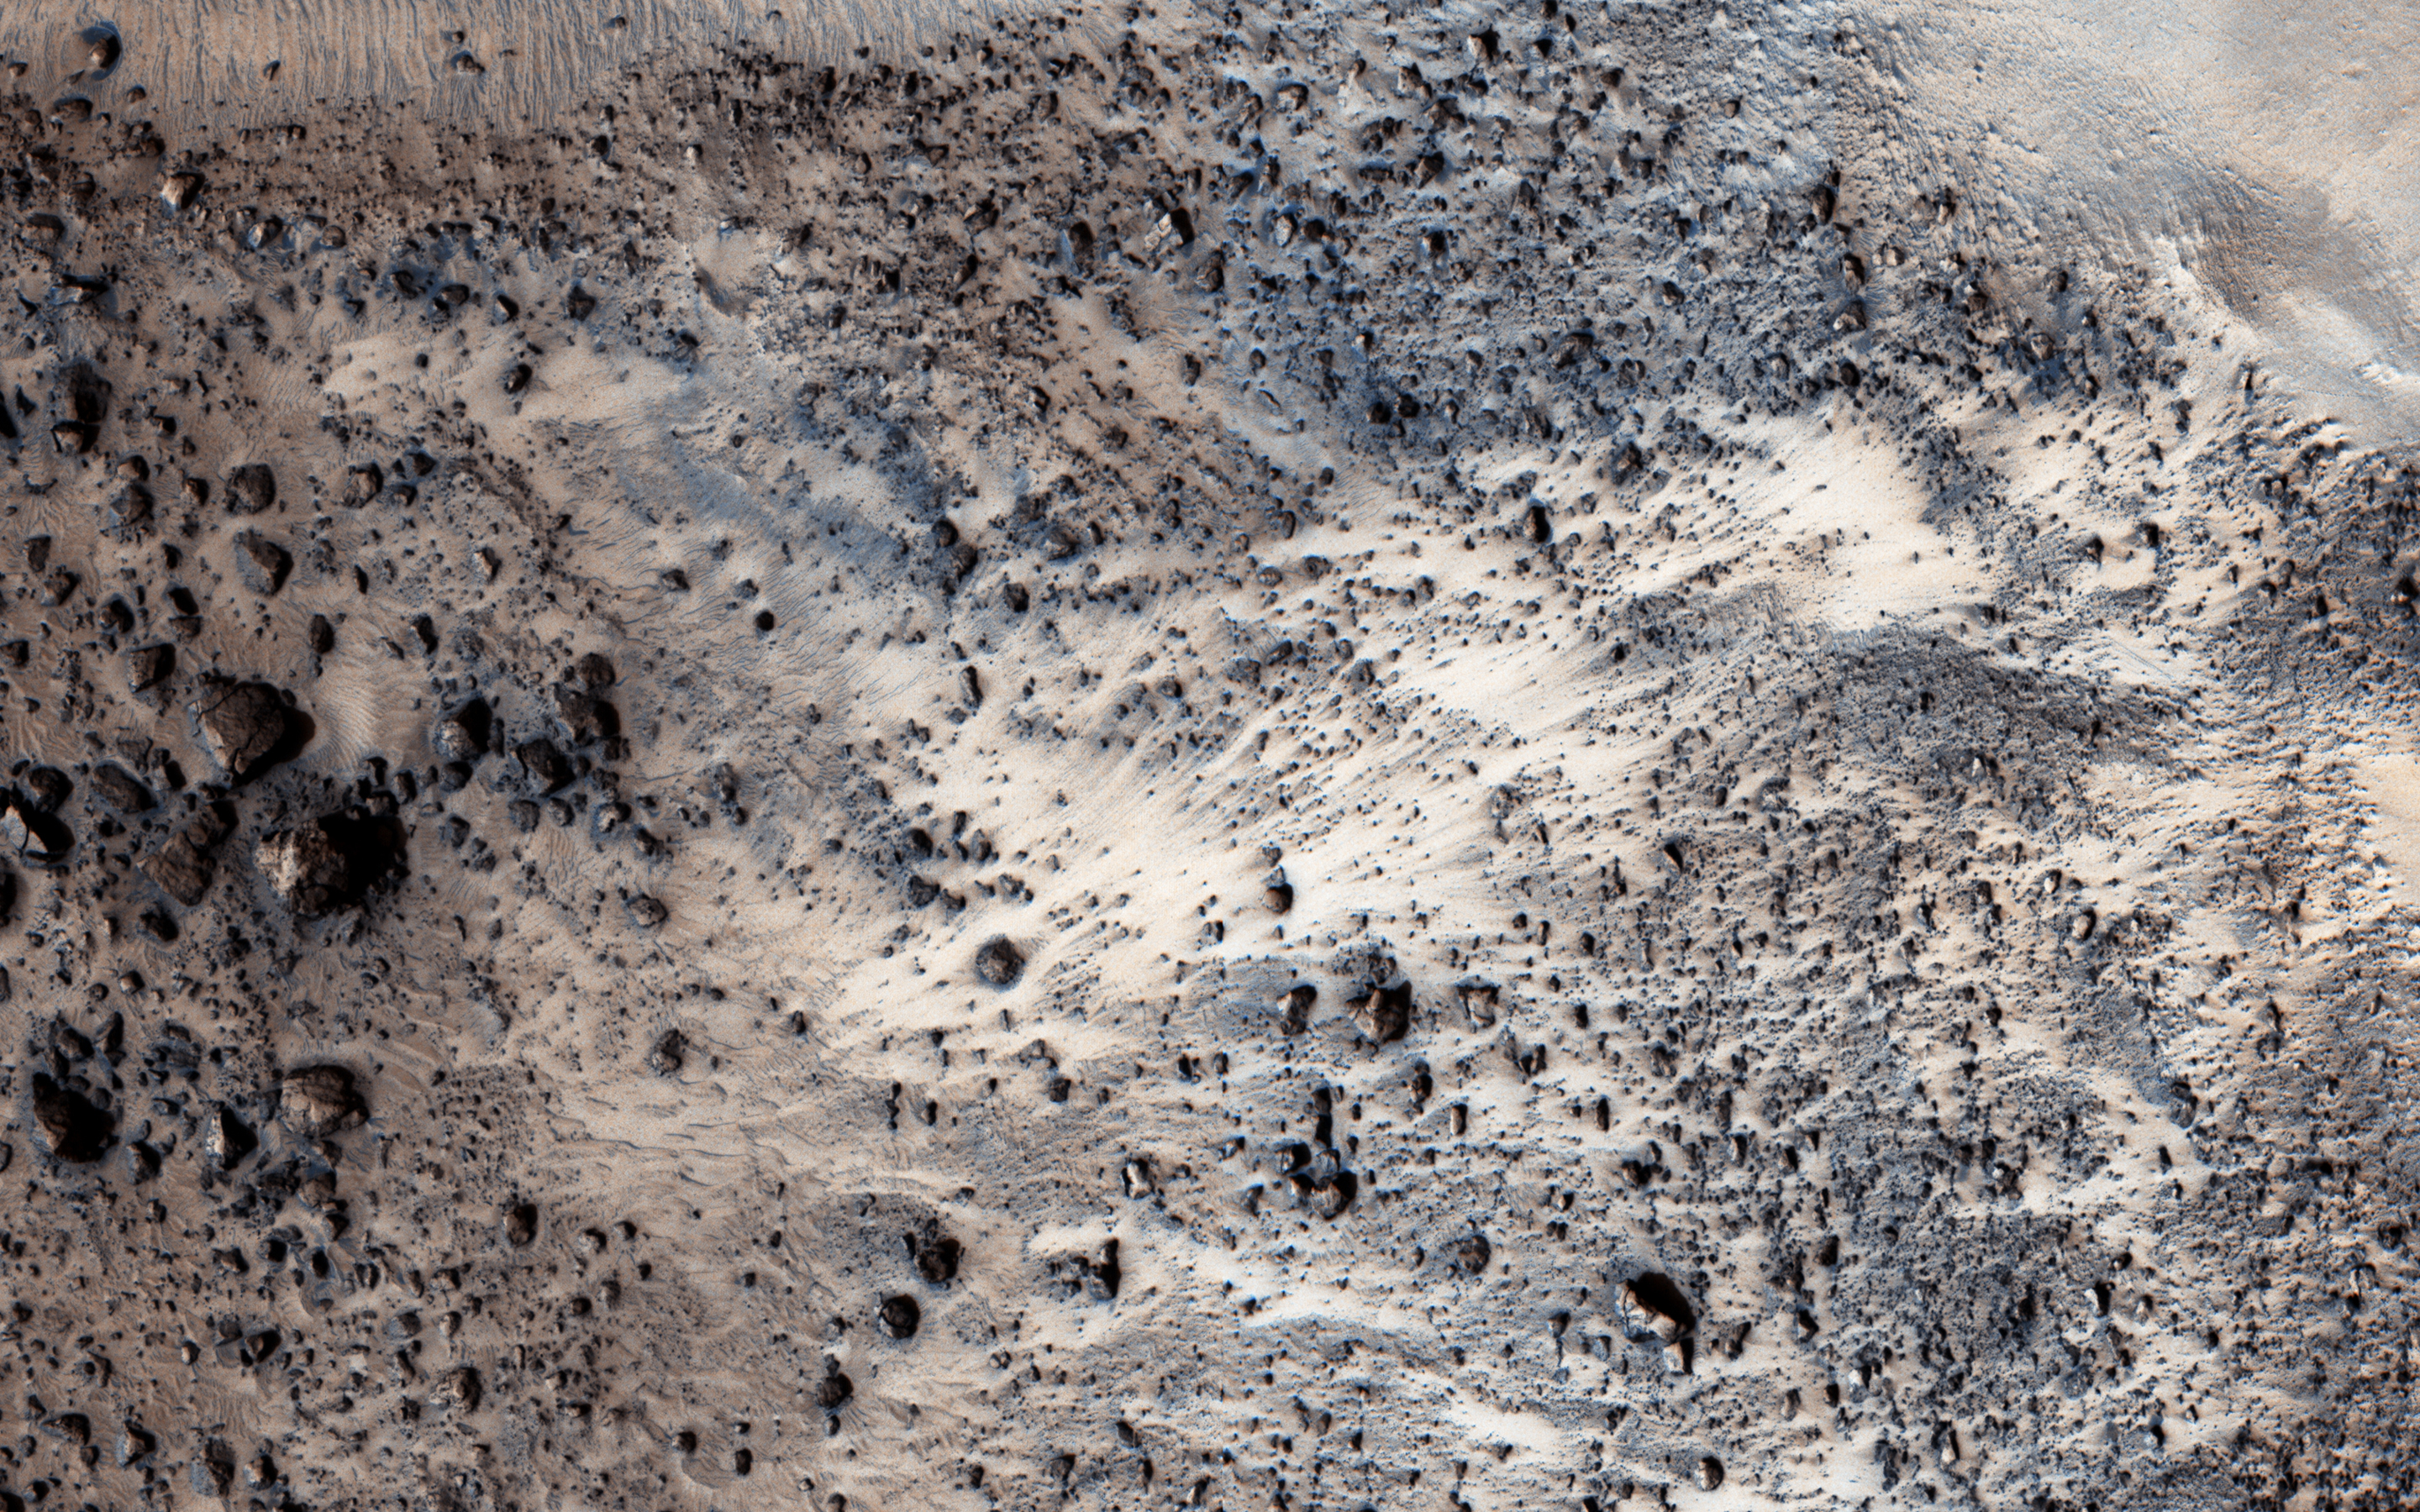

Landslide!

This image NASA’s Mars Reconnaissance Orbiter (MRO) finally completes a stereo pair with another observation acquired in 2007. It shows a fresh (well-preserved) landslide scarp and rocky deposit off the edge of a streamlined mesa in Simud Valles, a giant outflow channel carved by ancient floods.

The stereo images can be used to measure the topography, which in turn constrains models for the strength of the mesa’s bedrock. Do look at the stereo anaglyph.

This is a stereo pair with PSP_005701_1920.

The map is projected here at a scale of 25 centimeters (9.8 inches) per pixel. [The original image scale is 31.5 centimeters (12.4 inches) per pixel (with 1 x 1 binning); objects on the order of 94 centimeters (37 inches) across are resolved.] North is up.

The University of Arizona, Tucson, operates HiRISE, which was built by Ball Aerospace & Technologies Corp., Boulder, Colo. NASA’s Jet Propulsion Laboratory, a division of Caltech in Pasadena, California, manages the Mars Reconnaissance Orbiter Project for NASA’s Science Mission Directorate, Washington.

Credit: NASA/JPL-Caltech/Univ. of Arizona